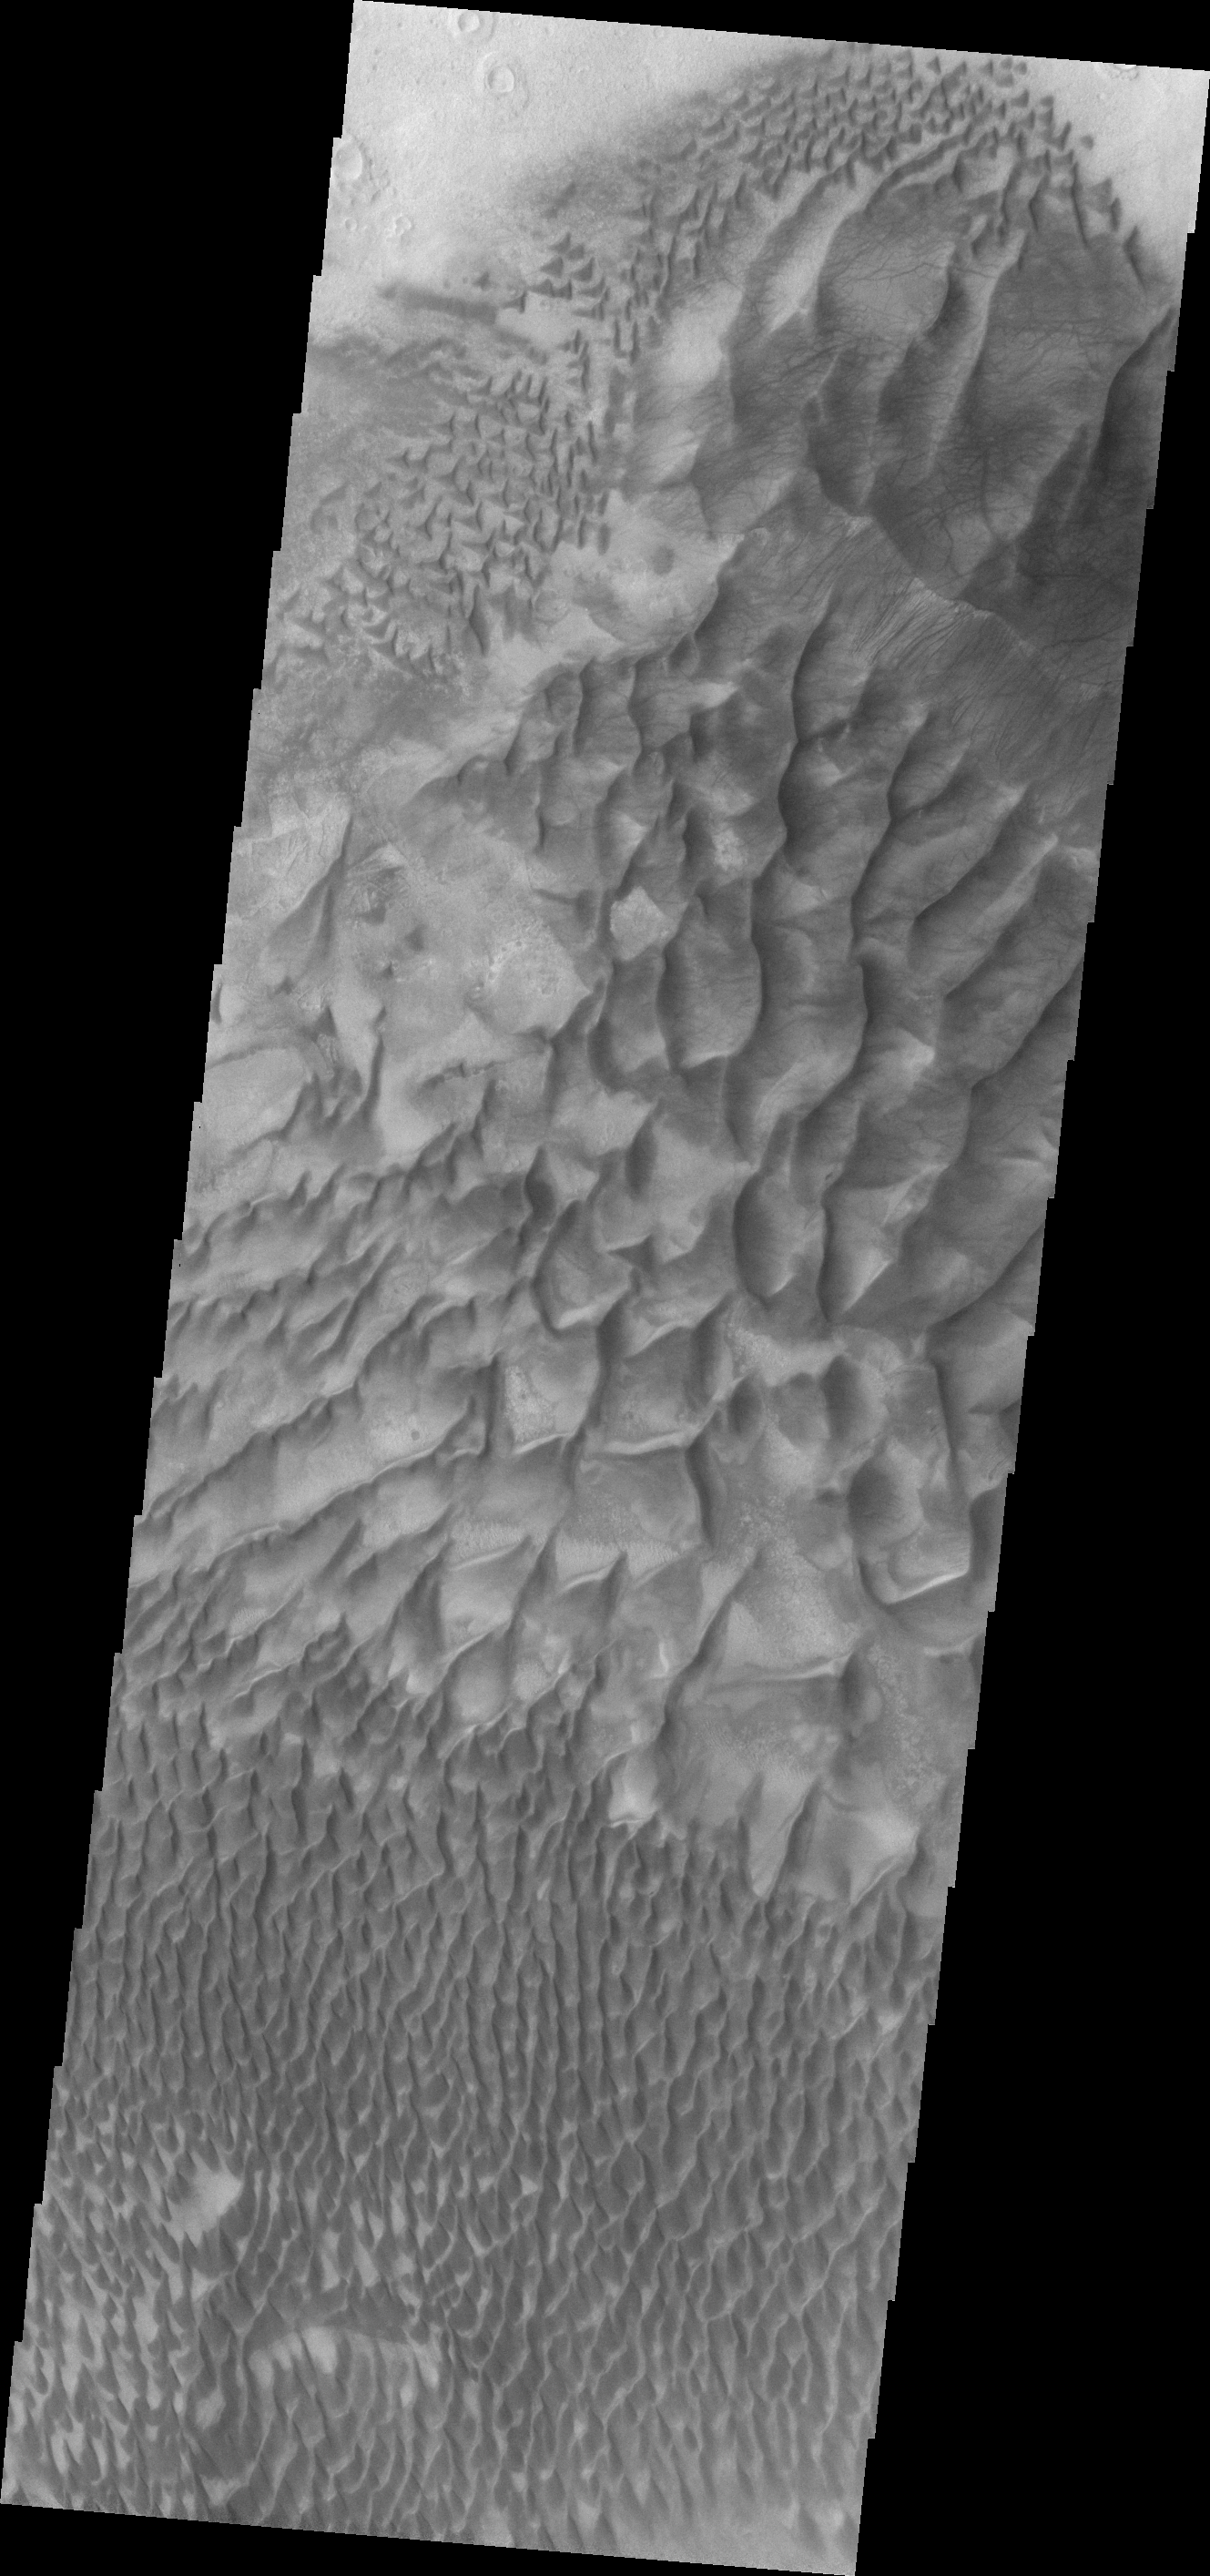

Russell Crater Dunes

Dunes on the floor of Russell Crater vary from individual dunes, to a large hook shaped, towering sand sheet.

Credit: NASA/JPL/ASU